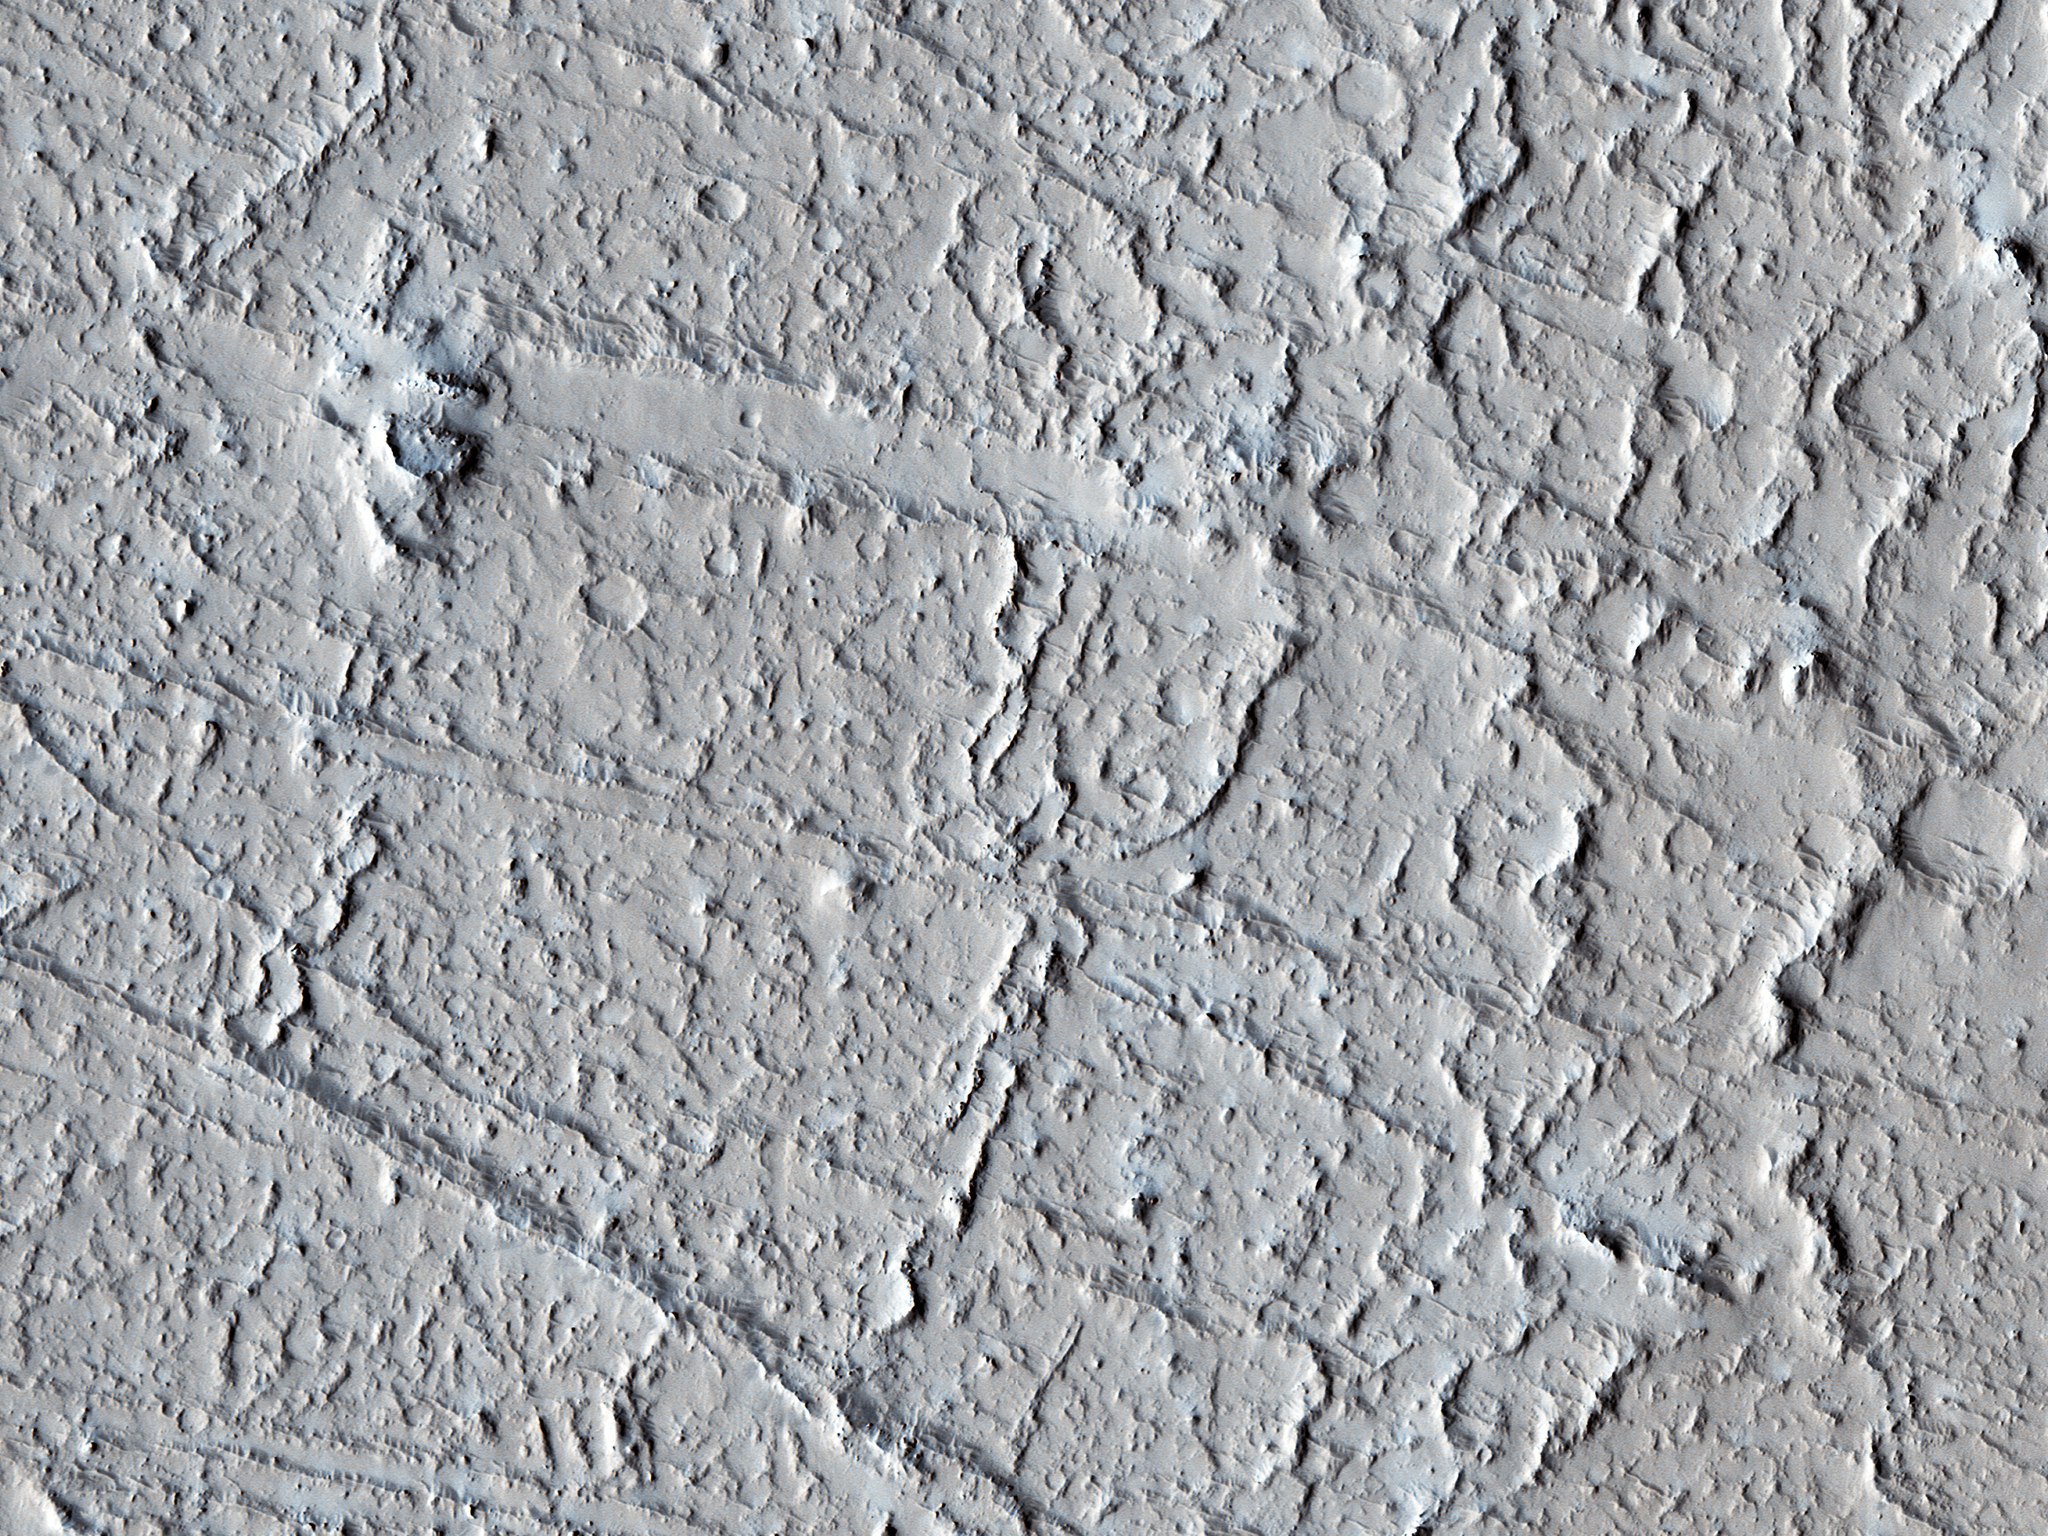

Rafted Rock

This area of Amazonis Planitia to the west of the large volcano Olympus Mons was once flooded with lava. A huge eruption flowed out across the relatively flat landscape. Sometimes called “flood basalt,” the lava surface quickly cooled and formed a thin crust of solidified rock that was pushed along with the flowing hot liquid rock. Hills and mounds that pre-dated the flooding eruption became surrounded, forming obstructions to the relentless march of lava.

In this image, these obstructions appeared to have poked up and sliced through the lava crust as the molten rock and crust moved together from west to east, over and past the stationary mounds. The result is a series of parallel grooves or channels with the obstructing mound remaining at the western end as the flow came to rest. From such images scientists can reconstruct the direction of the lava flow, potentially tracing it back to the source vent.

The University of Arizona, Tucson, operates HiRISE, which was built by Ball Aerospace & Technologies Corp., Boulder, Colo. NASA’s Jet Propulsion Laboratory, a division of the California Institute of Technology in Pasadena, manages the Mars Reconnaissance Orbiter Project for NASA’s Science Mission Directorate, Washington.

Credit: NASA/JPL-Caltech/Univ. of Arizona